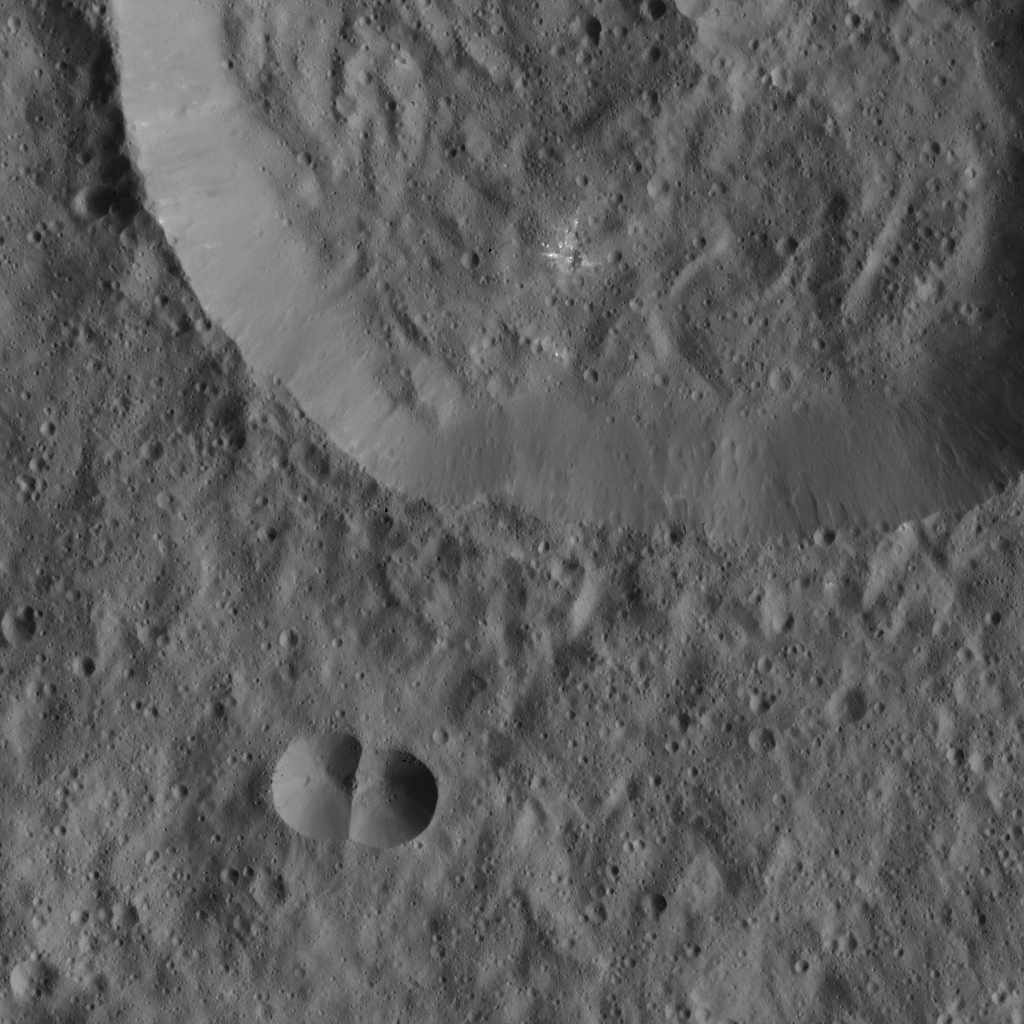

Dawn LAMO Image 88

This image from Ceres shows a small, double-impact crater (at bottom) near a larger crater. The larger structure has a crater floor with roughly the same crater density, and therefore roughly the same age, as the material outside the crater rim. Within the large crater is a small impact scar with rays of bright material.

NASA’s Dawn spacecraft took this image on March 25, 2016, in its low-altitude mapping orbit, at a distance of about 240 miles (385 kilometers) above the surface. The image resolution is 120 feet (35 meters) per pixel.

Dawn’s mission is managed by JPL for NASA’s Science Mission Directorate in Washington. Dawn is a project of the directorate’s Discovery Program, managed by NASA’s Marshall Space Flight Center in Huntsville, Alabama. UCLA is responsible for overall Dawn mission science. Orbital ATK, Inc., in Dulles, Virginia, designed and built the spacecraft. The German Aerospace Center, the Max Planck Institute for Solar System Research, the Italian Space Agency and the Italian National Astrophysical Institute are international partners on the mission team.

Credit: NASA/JPL-Caltech/UCLA/MPS/DLR/IDA